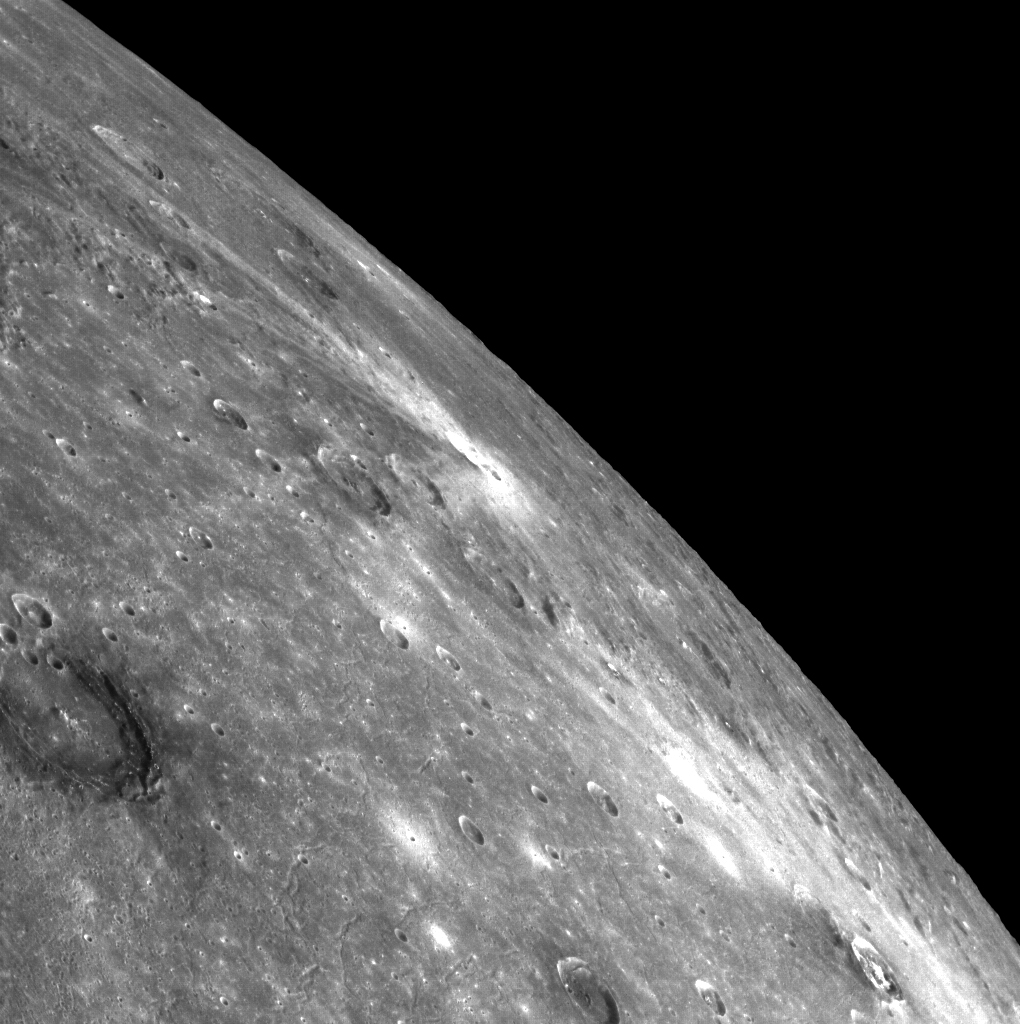

Off the Edge

This stunning limb view includes the northeastern portion of the Caloris basin in the foreground. Poe crater, a large, dark-rimmed crater, lies along the lower left edge of the image. Ailey crater’s bright rays can be seen towards the center of the image. Balanchine crater’s hollow-covered floor is located near the lower right corner of the image.

This image was acquired as part of a color context image for a VIRS targeted transect. Targeted color observations are images of a small area on Mercury’s surface at resolutions higher than the 1-kilometer/pixel 8-color base map. During MESSENGER’s one-year primary mission, hundreds of targeted color observations were obtained. During MESSENGER’s extended mission, high-resolution targeted color observations are more rare, as the 3-color base map covered Mercury’s northern hemisphere with the highest-resolution color images that are possible.

Date acquired: October 18, 2014
Image Mission Elapsed Time (MET): 55992969
Image ID: 7269995
Instrument: Wide Angle Camera (WAC) of the Mercury Dual Imaging System (MDIS)
WAC filter: 7 (748 nanometers)
Center Latitude: 44.95°
Center Longitude: 177.2° E
Resolution: 472 meters/pixel
Scale: Poe crater is approximately 85 km (~53 mi.) in diameter.
Incidence Angle: 45.0°
Emission Angle: 77.7°
Phase Angle: 80.2°

The MESSENGER spacecraft is the first ever to orbit the planet Mercury, and the spacecraft’s seven scientific instruments and radio science investigation are unraveling the history and evolution of the Solar System’s innermost planet. During the first two years of orbital operations, MESSENGER acquired over 150,000 images and extensive other data sets. MESSENGER is capable of continuing orbital operations until early 2015.

For information regarding the use of images, see the MESSENGER image use policy.

Credit: NASA/Johns Hopkins University Applied Physics Laboratory/Carnegie Institution of Washington